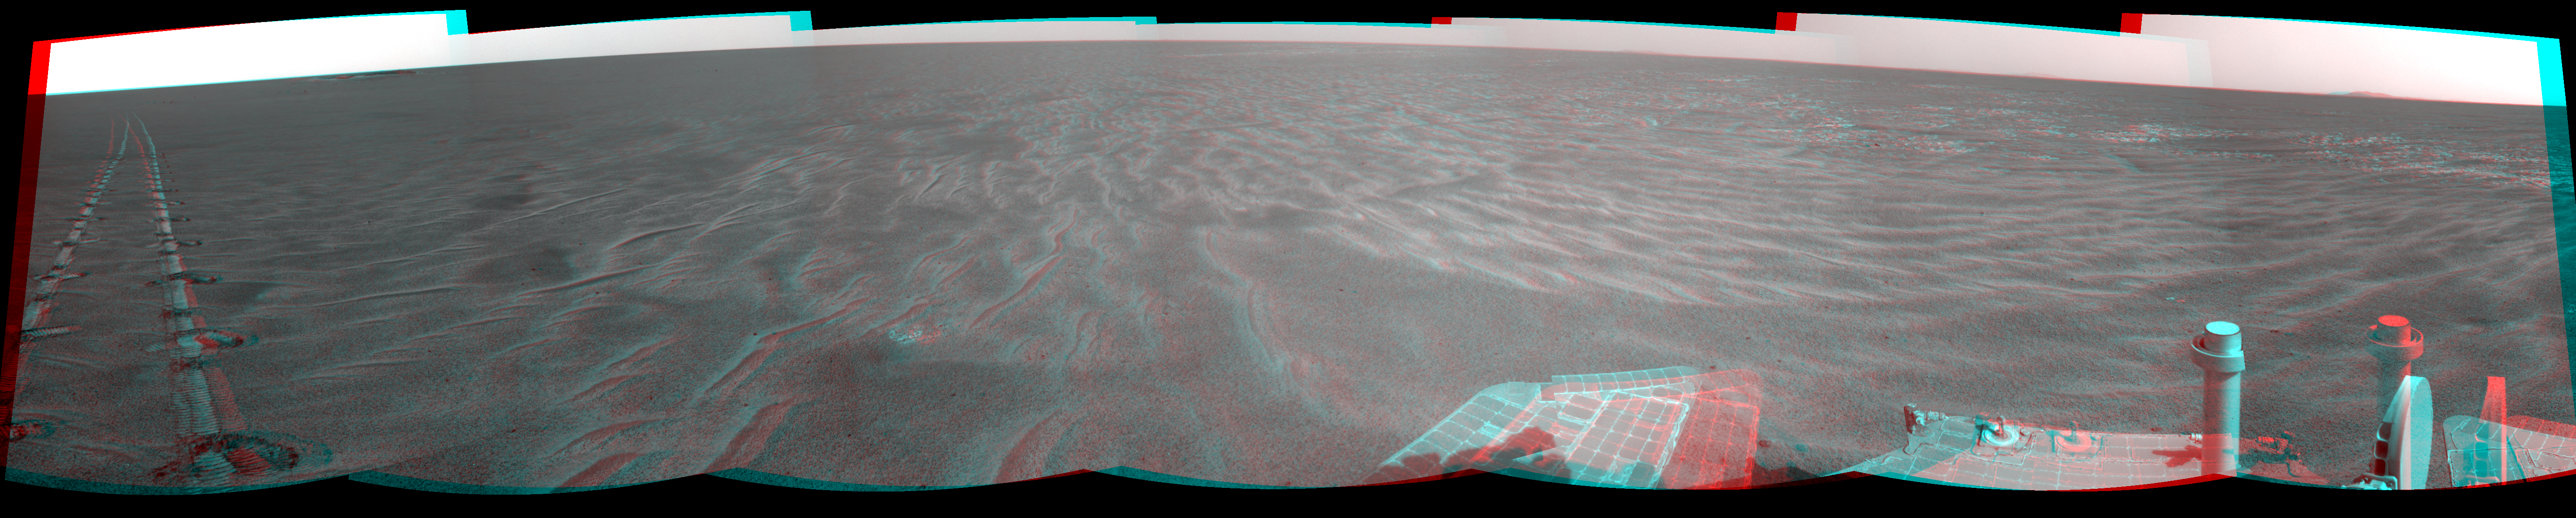

Autonomous Hazard Checks Leave Patterned Rover Tracks on Mars (Stereo)

A dance-step pattern is visible in the wheel tracks near the left edge of this scene recorded in stereo by the navigation camera on NASA’s Mars Exploration Rover Opportunity during the 2,554th Martian day, or sol, of the rover’s work on Mars (April 1, 2011). The pattern comes from use of a new technique for Opportunity to autonomously check for hazards in its way while driving backwards. For scale, the distance between the parallel tracks of the left and right wheels is about 1 meter (about 40 inches).

The scene appears three dimensional when viewed through red-blue glasses with the red lens on the left.

The rover team routinely tells Opportunity to drive backwards because experience has shown this is less likely to increase the amount current drawn by the drive motor in the right-front wheel. More than two years ago, the right-front wheel on Opportunity began showing signs of drawing more current than other wheels. Opportunity’s twin, Spirit, had shown similar elevated current in the right-front wheel for more than a year before that wheel on Spirit stopped working in 2006.

The view looks back after Sol 2554’s drive at the tracks imprinted by the drive. The drive covered at total of 118.6 meters (389 feet). Rover drivers had planned the drive based on images taken from the rover’s Sol 2553 location.

The first portion — which imprinted the more distant, simpler, tracks — was a backward “blind” drive. Rover drivers command blind drives — either forward or backward — when they can assess the safety of the terrain well enough from the images taken at the drive’s starting point that they don’t need the rover to pause and look for obstacles along the route. For the Sol 2554 drive over flat ground, the drivers chose a blind drive of 100 meters (328 feet). They commanded Opportunity to begin using backward autonomous navigation after it reached the end of the blind drive on that sol. That “backward autonav” driving imprinted the nearest portion of the tracks visible here.

The rover team began using the backward autonav strategy last year as a modification of forward autonav, which the team has used since the rovers’ first year on Mars. In autonav mode, the rover pauses periodically during a drive, uses its stereo navigation camera to view the route in the intended drive direction, analyzes the images for potential hazards in the route, and makes a decision about what to do based on that analysis.

One catch, when driving backwards, is that the navigation camera’s view is partially blocked over the rear of the rover by the low-gain antenna. So, lest a hazard be hidden behind that antenna, the backward autonav technique includes turning the rover 17.5 degrees away from the drive direction just before taking the navigation camera images. This gives the camera an unobstructed view in the drive direction. This little maneuver — repeated every 1.2 meters — is what created the dance-step pattern in the foreground portion of the rover tracks in this image.

In forward autonav, Opportunity can plot its own way around an obstacle and continue driving. In backward autonav, Opportunity just ends the drive for the day if the onboard analysis of images detects a hazard in the route. On the level terrain Opportunity has been crossing this spring on the trek from Santa Maria crater toward Endeavour crater, obstacles are few, so backward autonav has significantly extended the distance the rover can cover in one sol’s driving.

This mosaic combining several pointings of the navigation camera is presented in a cylindrical-perspective projection. The center of the image is toward the northeast, and the full view covers a sweep of 252 degrees, from westward on the left to southeastward on the right.

Opportunity has been exploring the Meridiani Planum region of Mars since early 2004 in a mission originally planned to last for three months. Both Opportunity and Spirit have made important discoveries about wet environments on ancient Mars that may have been favorable for supporting microbial life. NASA’s Jet Propulsion Laboratory, a division of the California Institute of Technology in Pasadena, manages the Mars Exploration Rover Project for NASA’s Science Mission Directorate, Washington.

Credit: NASA/JPL-Caltech